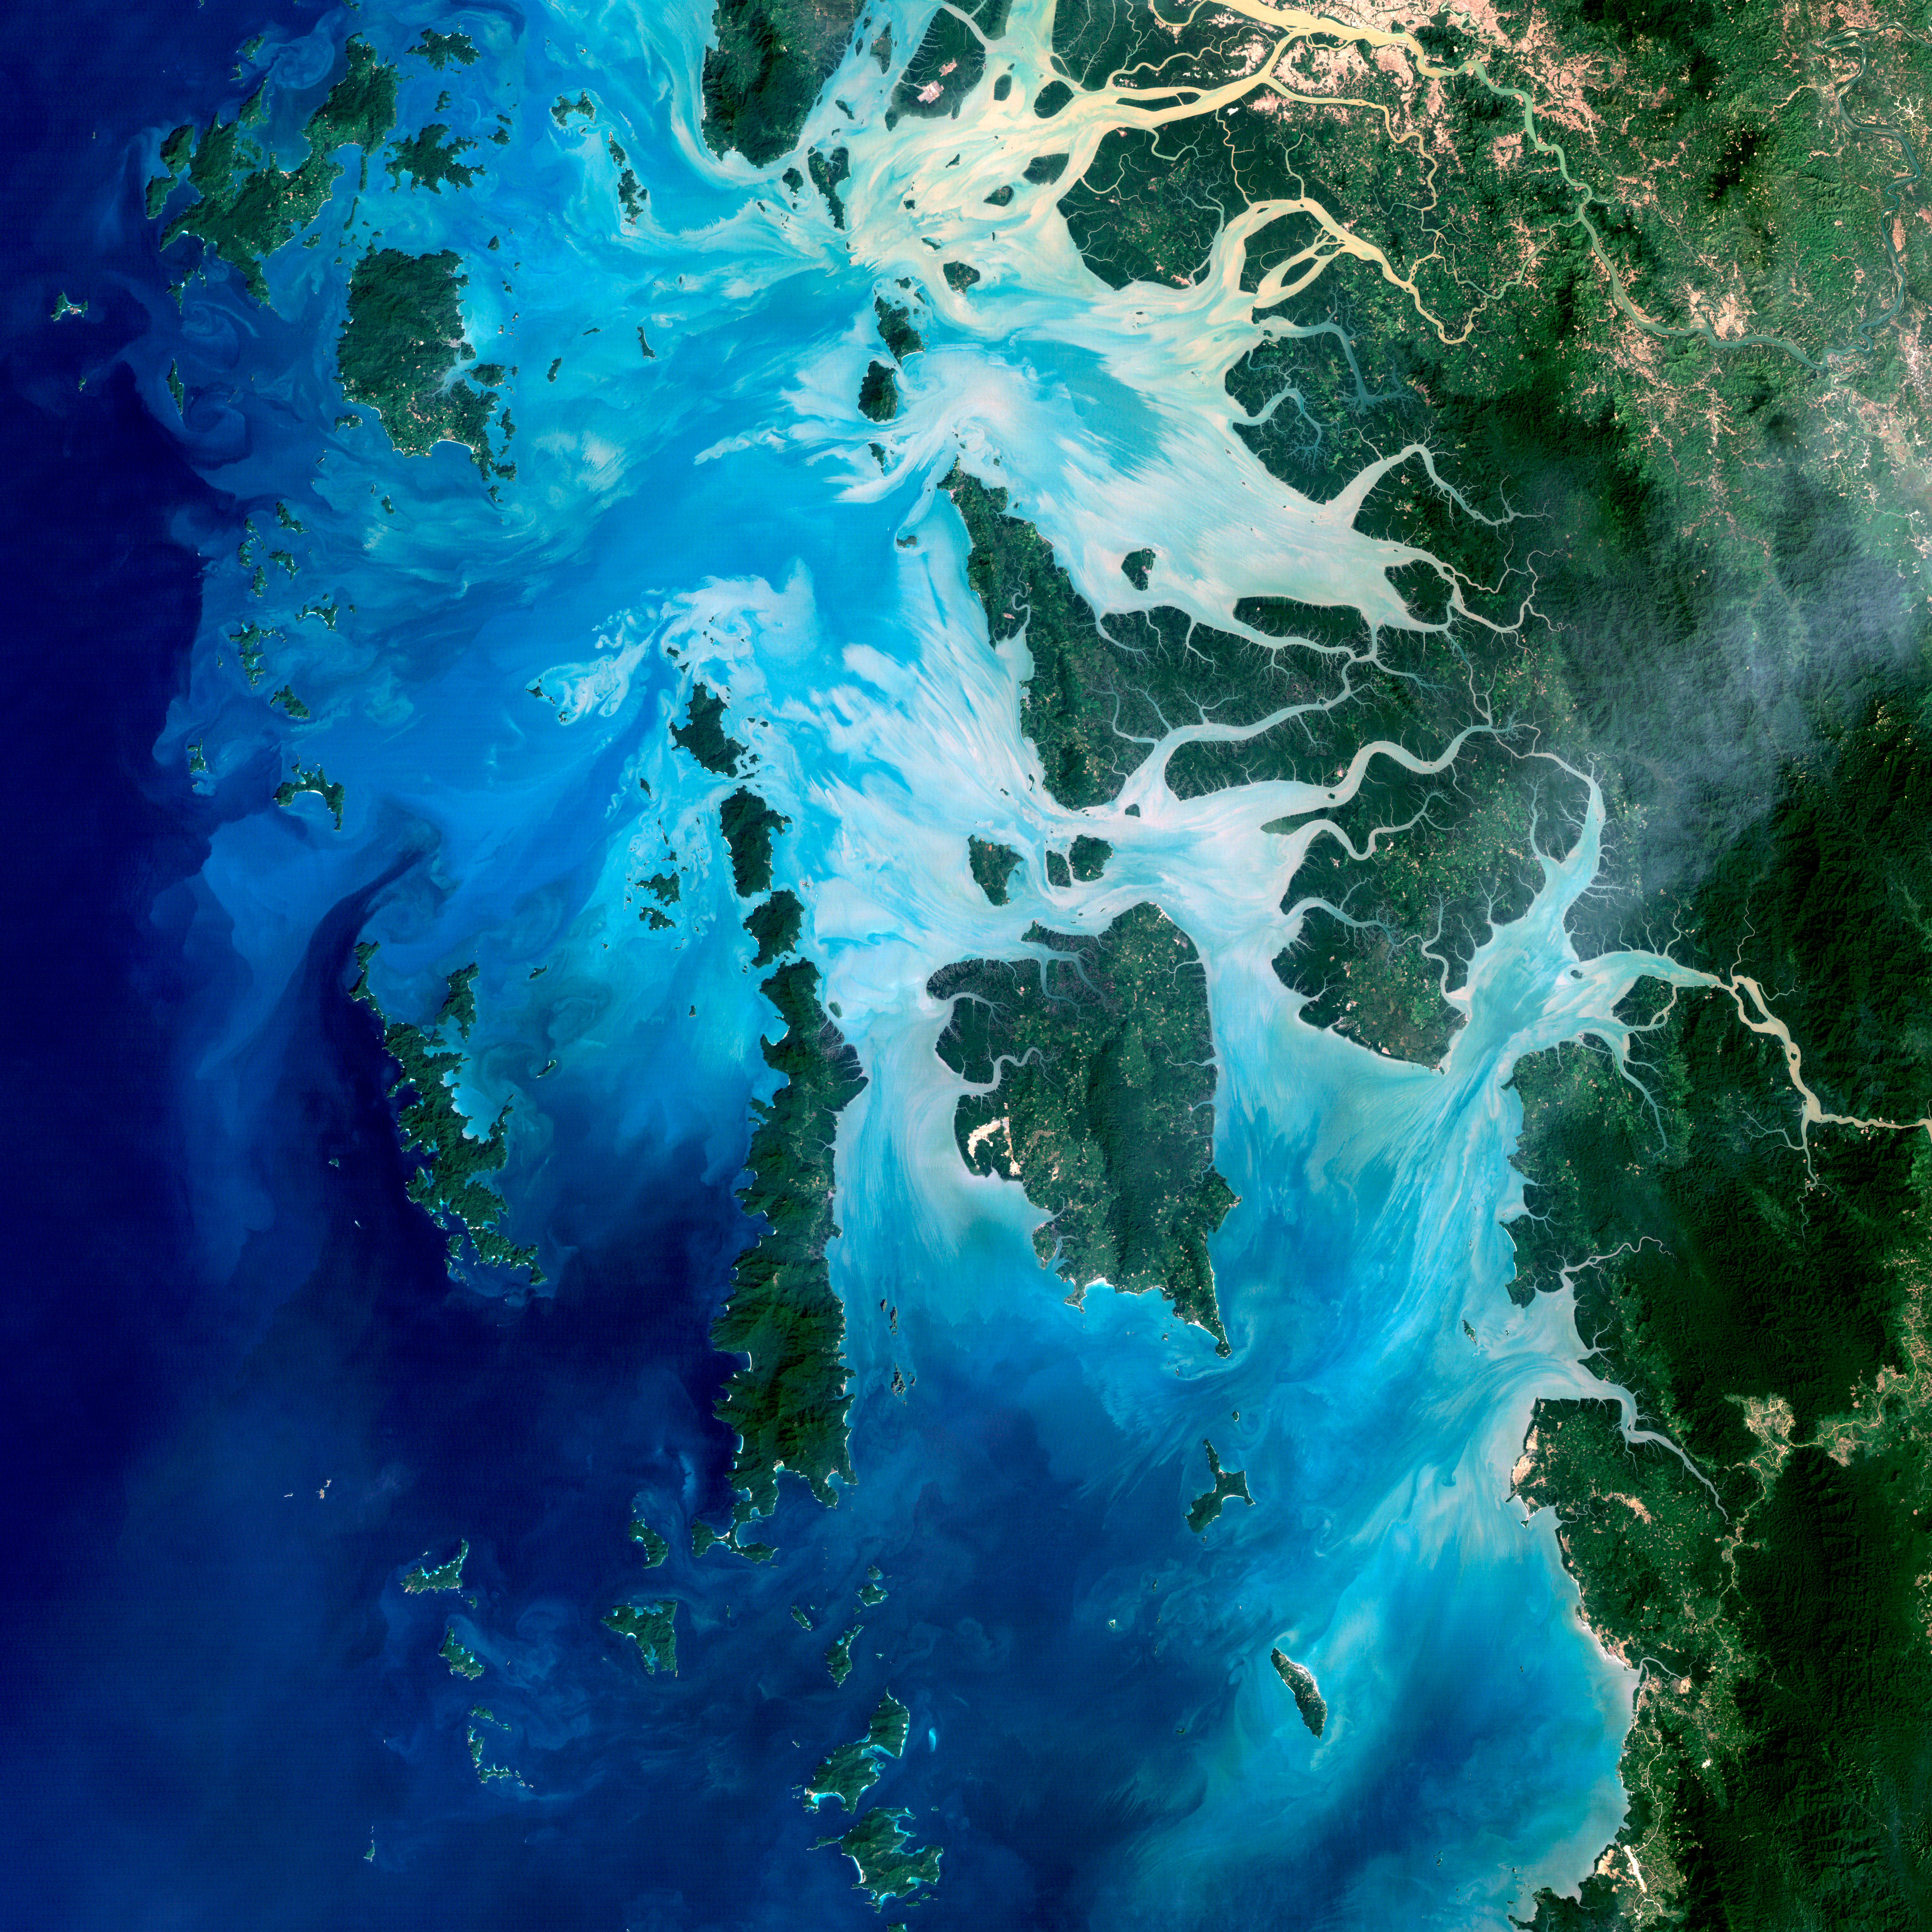

Mergui Archipelago

NASA image acquired December 14, 2004 In the southernmost reaches of Burma (Myanmar), along the border with Thailand, lies the Mergui Archipelago. The archipelago in the Andaman Sea is made up of more than 800 islands surrounded by extensive coral reefs. This natural color image acquired by Landsat 5 on Dec. 14, 2004, shows the middle portion of the archipelago, including Auckland and Whale Bays. Swirling patterns are visible in the near-shore waters as sediments carried by rivers slowly settle out and are deposited on the seafloor. The heavy sediment loads make the river appear nearly white. As those sediments settle out, the seawater appears deeper shades of blue. The tropical rainforests of the region appear deep green. Captain Thomas Forrest of the East India Company first described the region to Europeans after a 1782 expedition in search of potential sugar-growing lands. At that time, the islands were mainly inhabited by a nomadic fishing culture. These people, known as the Moken, still call the archipelago home and mostly live a hunter-gatherer lifestyle. As of 2006, 2,000 Moken were known to inhabit the Burmese portion of Mergui. The small population of the archipelago has helped preserve its high diversity of plants and animals. In 1997, Burma opened the region to foreign tourism and in the years since it has become a major diving destination. A valued species of pearl oyster (Pinctada maxima) are found in nearby waters. Today, overfishing is emerging as a regional problem. Landsat image created by Michael Taylor, Landsat Project Science Office.

Credit: NASA Earth Observatory